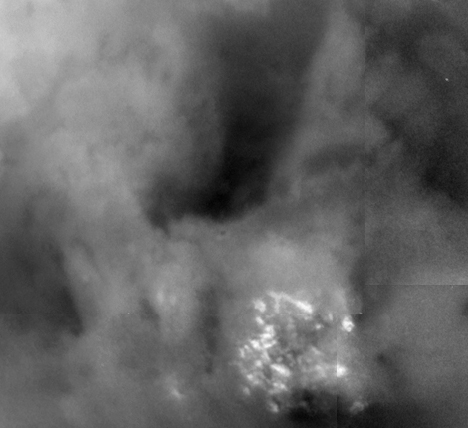

Titan Close-up

Shown here is a blowup of a region of Titan imaged on July 2, 2004. This image was taken at a distance of 339,000 kilometers (210,600 miles) and shows brightness variations on the surface of Titan and a bright field of clouds near the south pole. The field of clouds is 450 kilometers (280 miles) across and is the about the size of Arizona. Features as small as 10 kilometers (6 miles) can be discerned.

The Cassini-Huygens mission is a cooperative project of NASA, the European Space Agency and the Italian Space Agency. The Jet Propulsion Laboratory, a division of the California Institute of Technology in Pasadena, manages the Cassini-Huygens mission for NASA’s Office of Space Science, Washington, D.C. The Cassini orbiter and its two onboard cameras, were designed, developed and assembled at JPL. The imaging team is based at the Space Science Institute, Boulder, Colo.

Credit: NASA/JPL/Space Science Institute